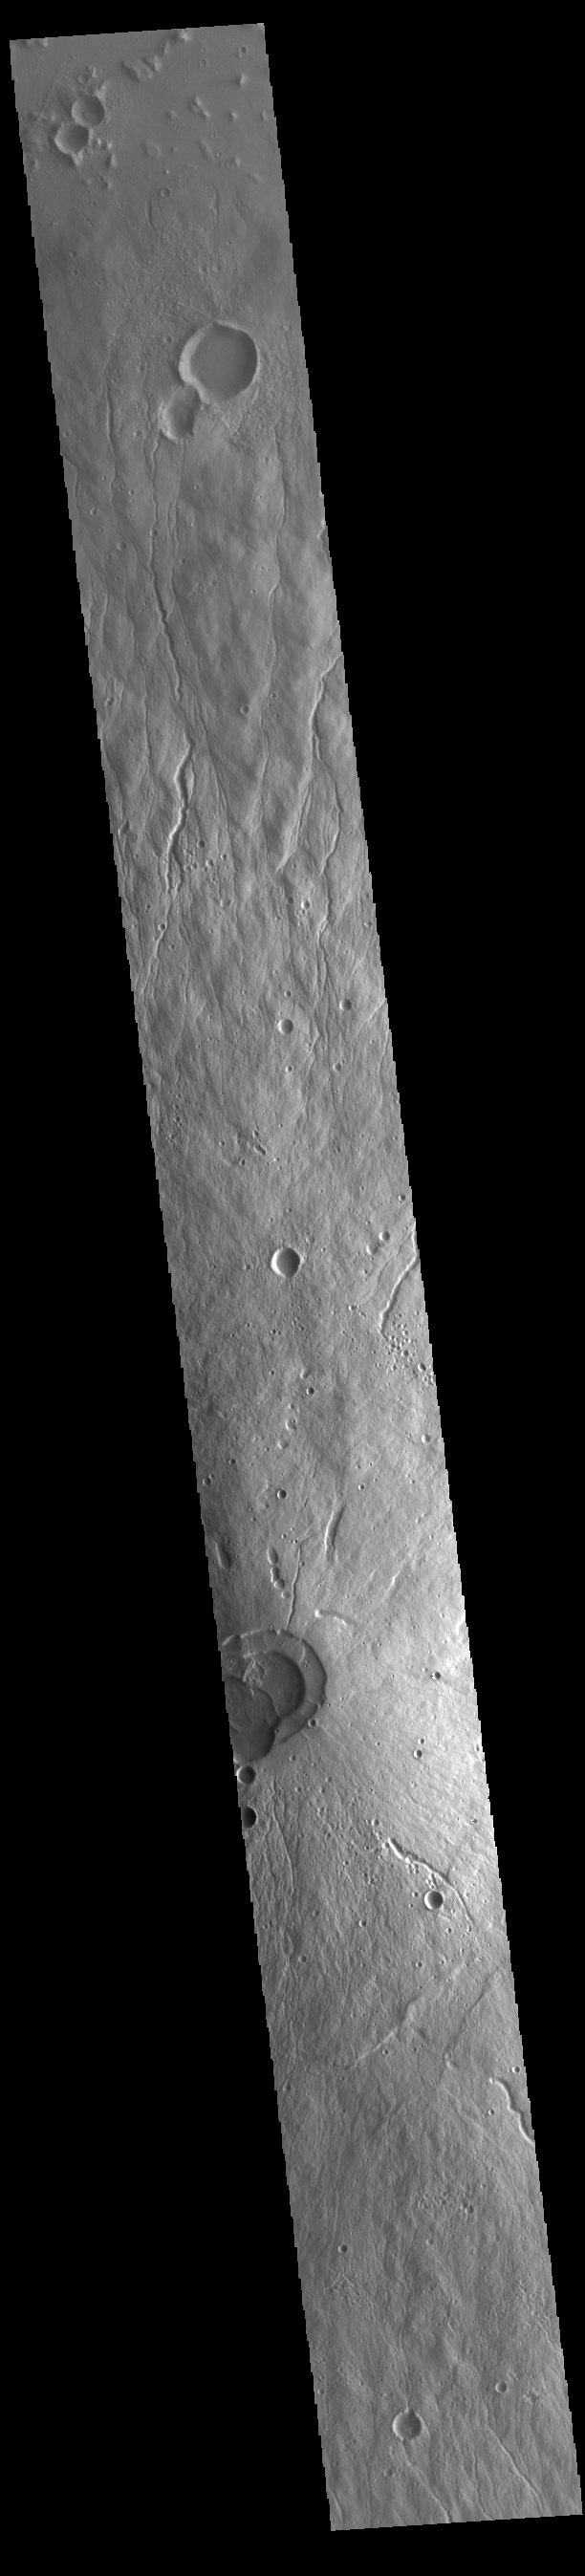

Hecates Tholus

This VIS image crosses most of Hecates Tholus. The circular feature in the bottom half of the image is the summit caldera. This volcano is located on the northern part of the Elysium Volcanic Complex. Hecates Tholus is 5.3 km (3.3 miles) high and 182 km (113 miles) across.

Credit: NASA/JPL-Caltech/ASU